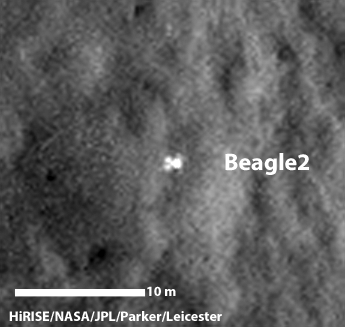

Beagle 2 Lander on Mars, With Panels Deployed

A configuration interpreted as the United Kingdom’s Beagle 2 Lander, with solar panels at least partially deployed, is indicated in this composite of two images from the High Resolution Imaging Science Experiment (HiRISE) camera on NASA’s Mars Reconnaissance Orbiter.

Beagle 2 was released by the European Space Agency’s Mars Express orbiter but never heard from after its expected Dec. 25, 2003, landing. This and other images from the High Resolution Imaging Science Experiment (HiRISE) camera on NASA’s Mars Reconnaissance Orbiter have located the lander close to the center of its planned landing area.

Two images taken months apart, with the sun at different angles, are merged in this view. A glint comes from a different part of the lander in one than in the other, interpreted as evidence of more than one deployed panel on the lander.

The merged images are excerpts of HiRISE observations ESP_030908_1915, taken on Feb. 28, 2013, and ESP_037145_1915, taken June 29, 2014. Other image products from these observation are available at ESP_030908_1915 and at ESP_037145_1915 .

The 10-meter scale bar indicates a dimension of 32.8 feet. The location is approximately 11.5 degrees north latitude, 90.4 degrees east latitude.

The University of Arizona, Tucson, operates HiRISE, which was built by Ball Aerospace & Technologies Corp., Boulder, Colo. NASA’s Jet Propulsion Laboratory, a division of the California Institute of Technology in Pasadena, manages the Mars Reconnaissance Orbiter Project for NASA’s Science Mission Directorate, Washington.

Credit: NASA/JPL-Caltech/Univ. of Arizona/University of Leicester